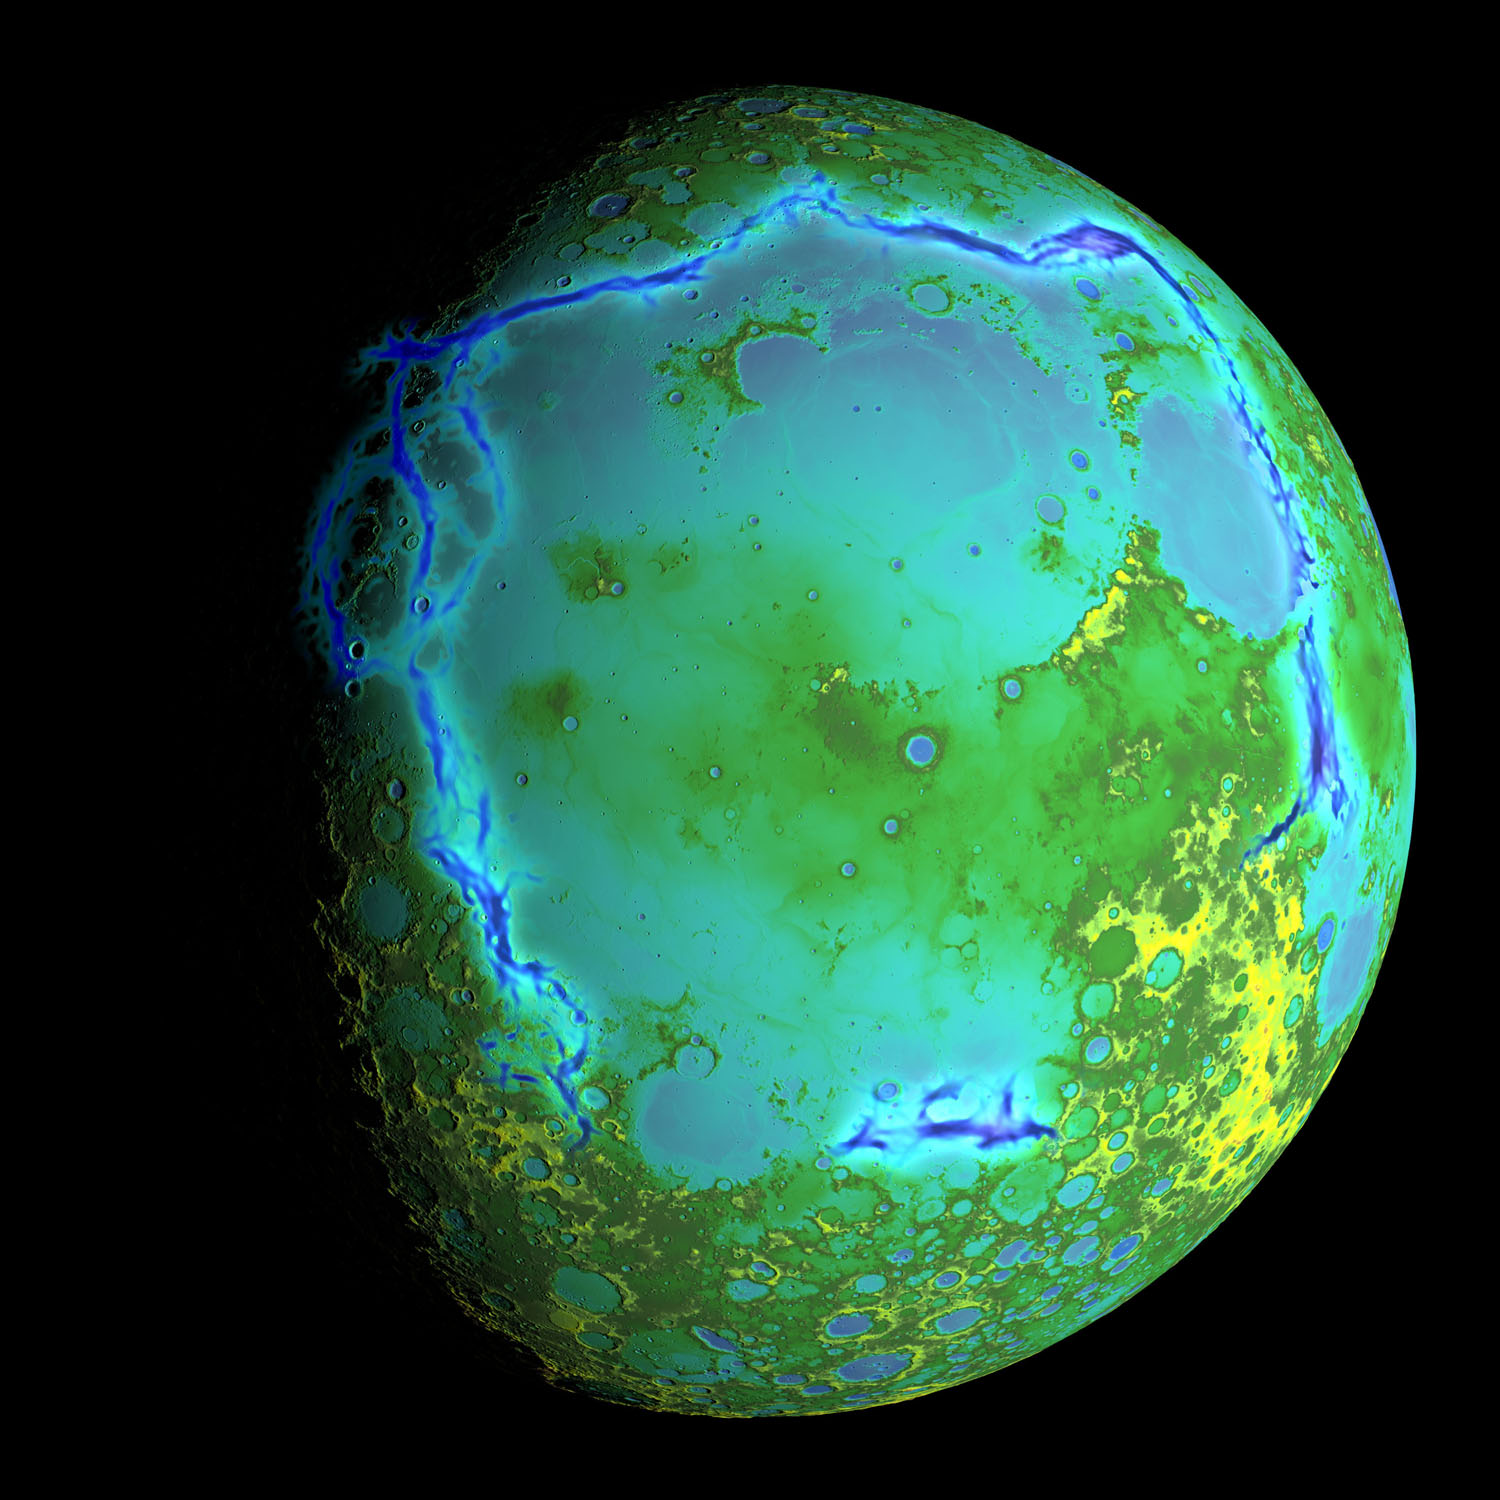

Gravity Gradients Frame Oceanus Procellarum

Topography of Earth’s moon generated from data collected by the Lunar Orbiter Laser Altimeter, aboard NASA’s Lunar Reconnaissance Orbiter, with the gravity anomalies bordering the Procellarum region superimposed in blue. The border structures are shown using gravity gradients calculated with data from NASA’s Gravity Recovery and Interior Laboratory (GRAIL) mission. These gravity anomalies are interpreted as ancient lava-flooded rift zones buried beneath the volcanic plains (or maria) on the nearside of the Moon.

Launched as GRAIL A and GRAIL B in September 2011, the probes, renamed Ebb and Flow, operated in a nearly circular orbit near the poles of the moon at an altitude of about 34 miles (55 kilometers) until their mission ended in December 2012. The distance between the twin probes changed slightly as they flew over areas of greater and lesser gravity caused by visible features, such as mountains and craters, and by masses hidden beneath the lunar surface.

The twin spacecraft flew in a nearly circular orbit until the end of the mission on Dec. 17, 2012, when the probes intentionally were sent into the moon’s surface. NASA later named the impact site in honor of late astronaut Sally K. Ride, who was America’s first woman in space and a member of the GRAIL mission team.

GRAIL’s prime and extended science missions generated the highest-resolution gravity field map of any celestial body. The map will provide a better understanding of how Earth and other rocky planets in the solar system formed and evolved.

The GRAIL mission was managed by NASA’s Jet Propulsion Laboratory (JPL) in Pasadena, California, for NASA’s Science Mission Directorate in Washington. The mission was part of the Discovery Program managed at NASA’s Marshall Space Flight Center in Huntsville, Alabama. GRAIL was built by Lockheed Martin Space Systems in Denver.

Credit: NASA/Colorado School of Mines/MIT/GSFC/Scientific Visualization Studio